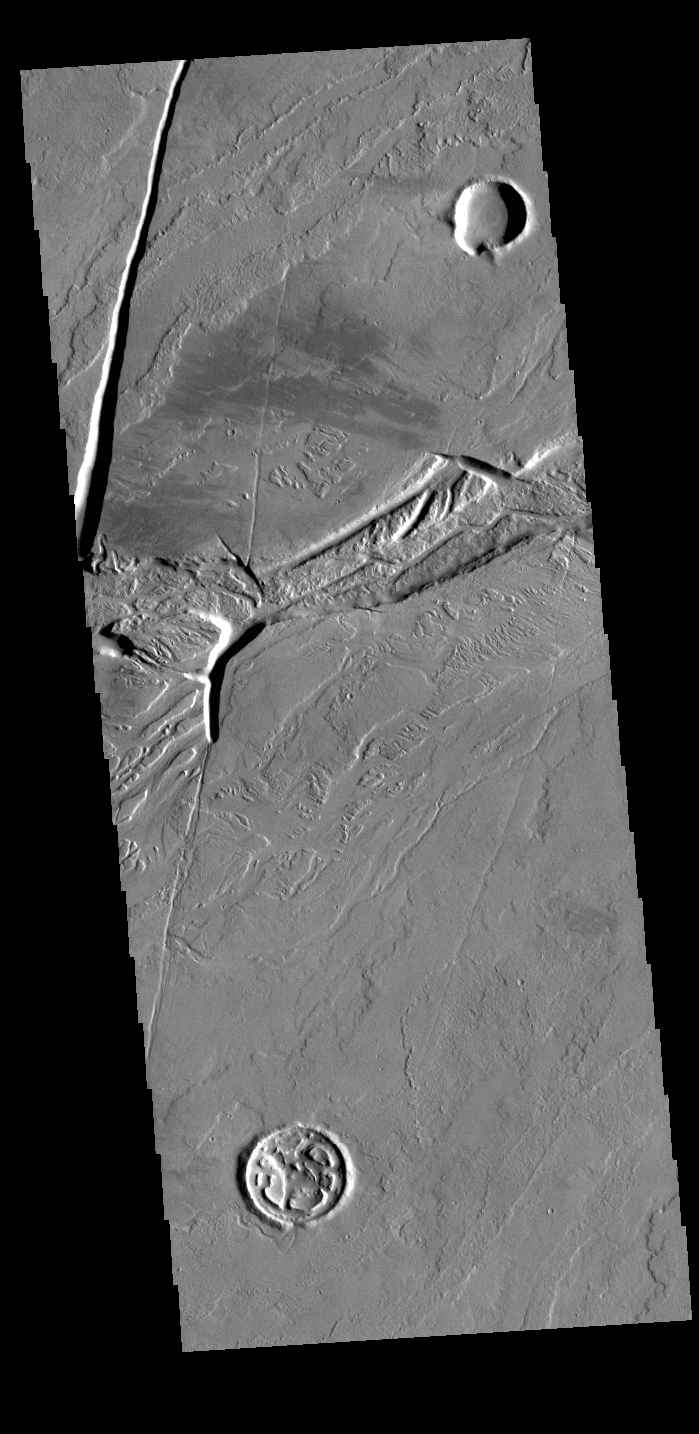

Olympica Fossae

Olympica Fossae is a complex channel located on the volcanic plains between Alba Mons and Olympus Mons. It contains both linear sections that appear to be tectonic in origin and sinuous sections that were more likely created by liquid flow. Given the location it appears that lava, rather than water, was the fluid. Olympica Fossae 420km long (261 miles).

Credit: NASA/JPL-Caltech/ASU